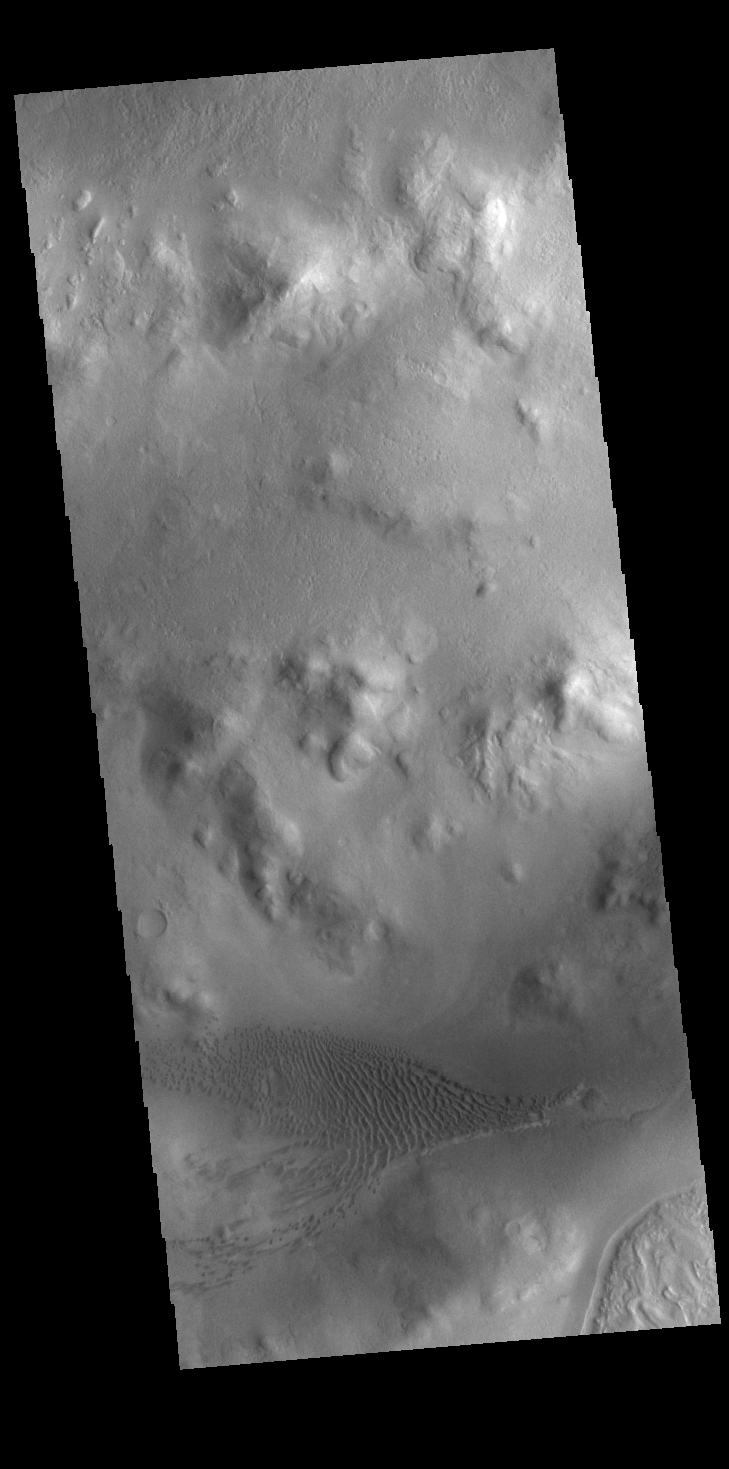

Lyot Crater Dunes

Lyot Crater is a large, complex crater in the northern lowlands of Vastitas Borealis. This image is located along the southern rim of the crater and shows part of the dune field located on the floor of the crater.

Credit: NASA/JPL-Caltech/ASU